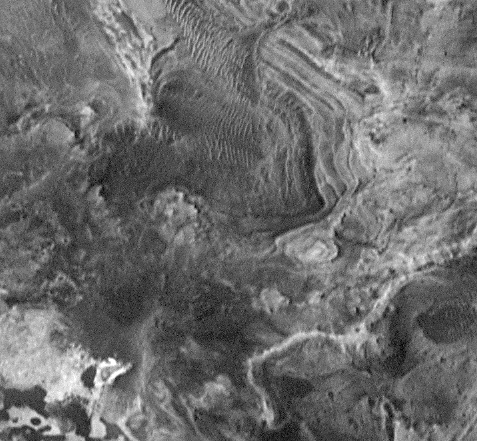

Candor Chasma

Complex central deposits in the floor of the Candor Chasma section of Vallis Marineris. This 3.3 x 3.1 km image (frame 8405) is centered near 6.7 degrees south, 75.4 degrees west.

Figure caption from Science Magazine.

Credit: NASA/JPL/Malin Space Science Systems